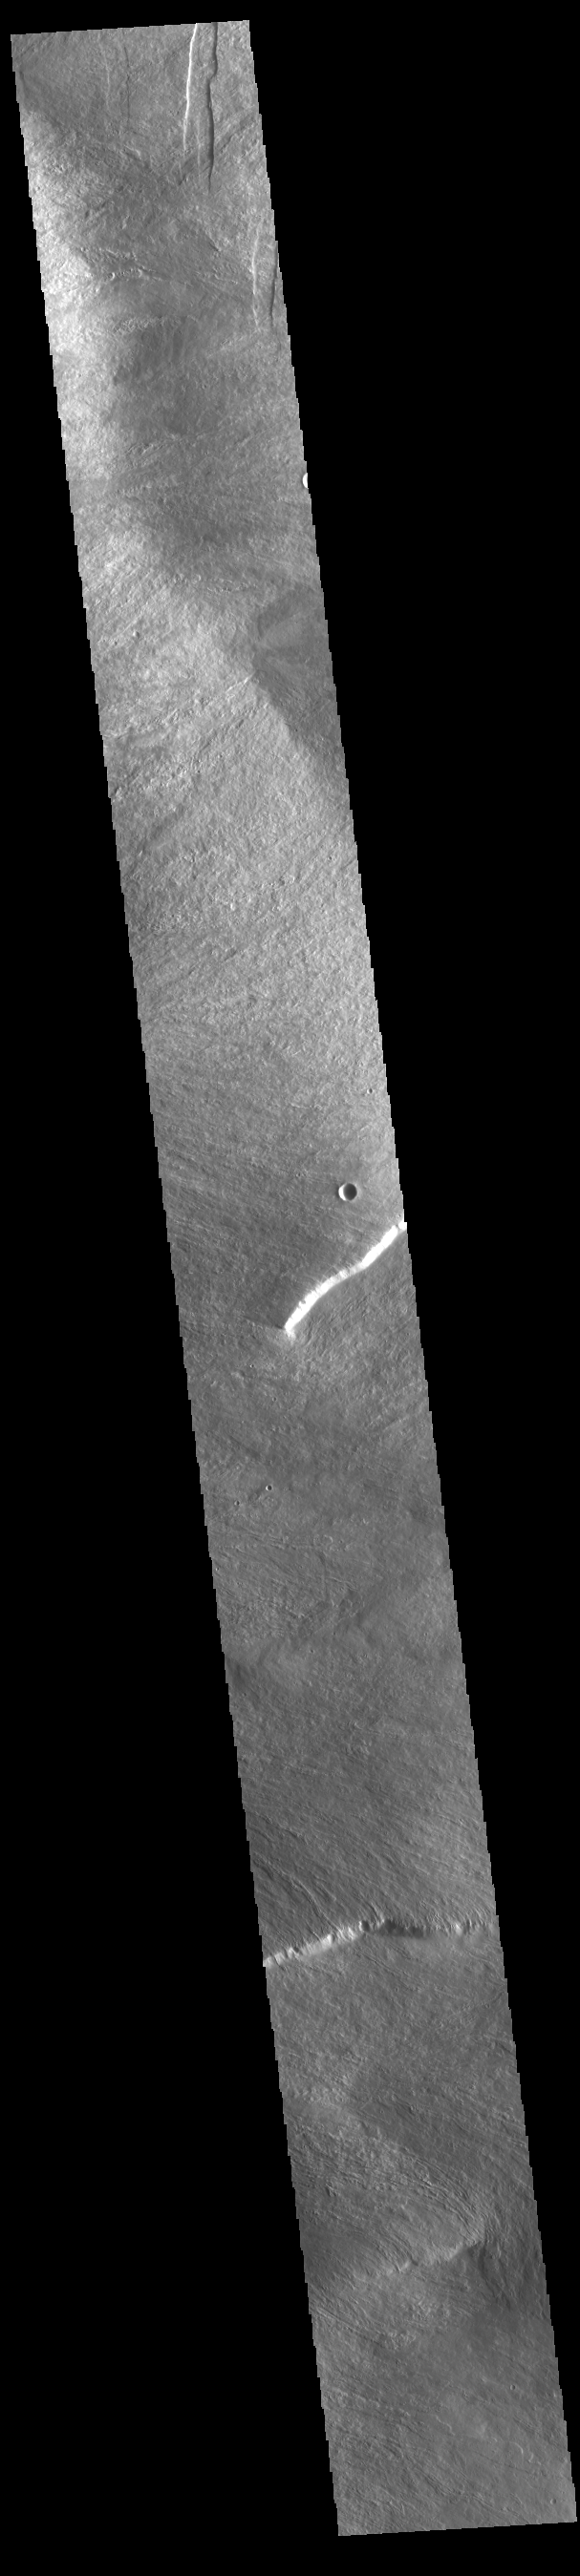

Olympus Mons Flank

Today’s VIS image is located on the lower flank of Olympus Mons. Olympus Mons is the largest volcano in the solar system, reaching heights over 25 km (16 miles) tall from base to summit, with the base covering an area as large as the state of Arizona. For comparison, Mauna Loa is 9 km (5.5 miles) tall measured from its base on the sea floor.

Credit: NASA/JPL-Caltech/ASU